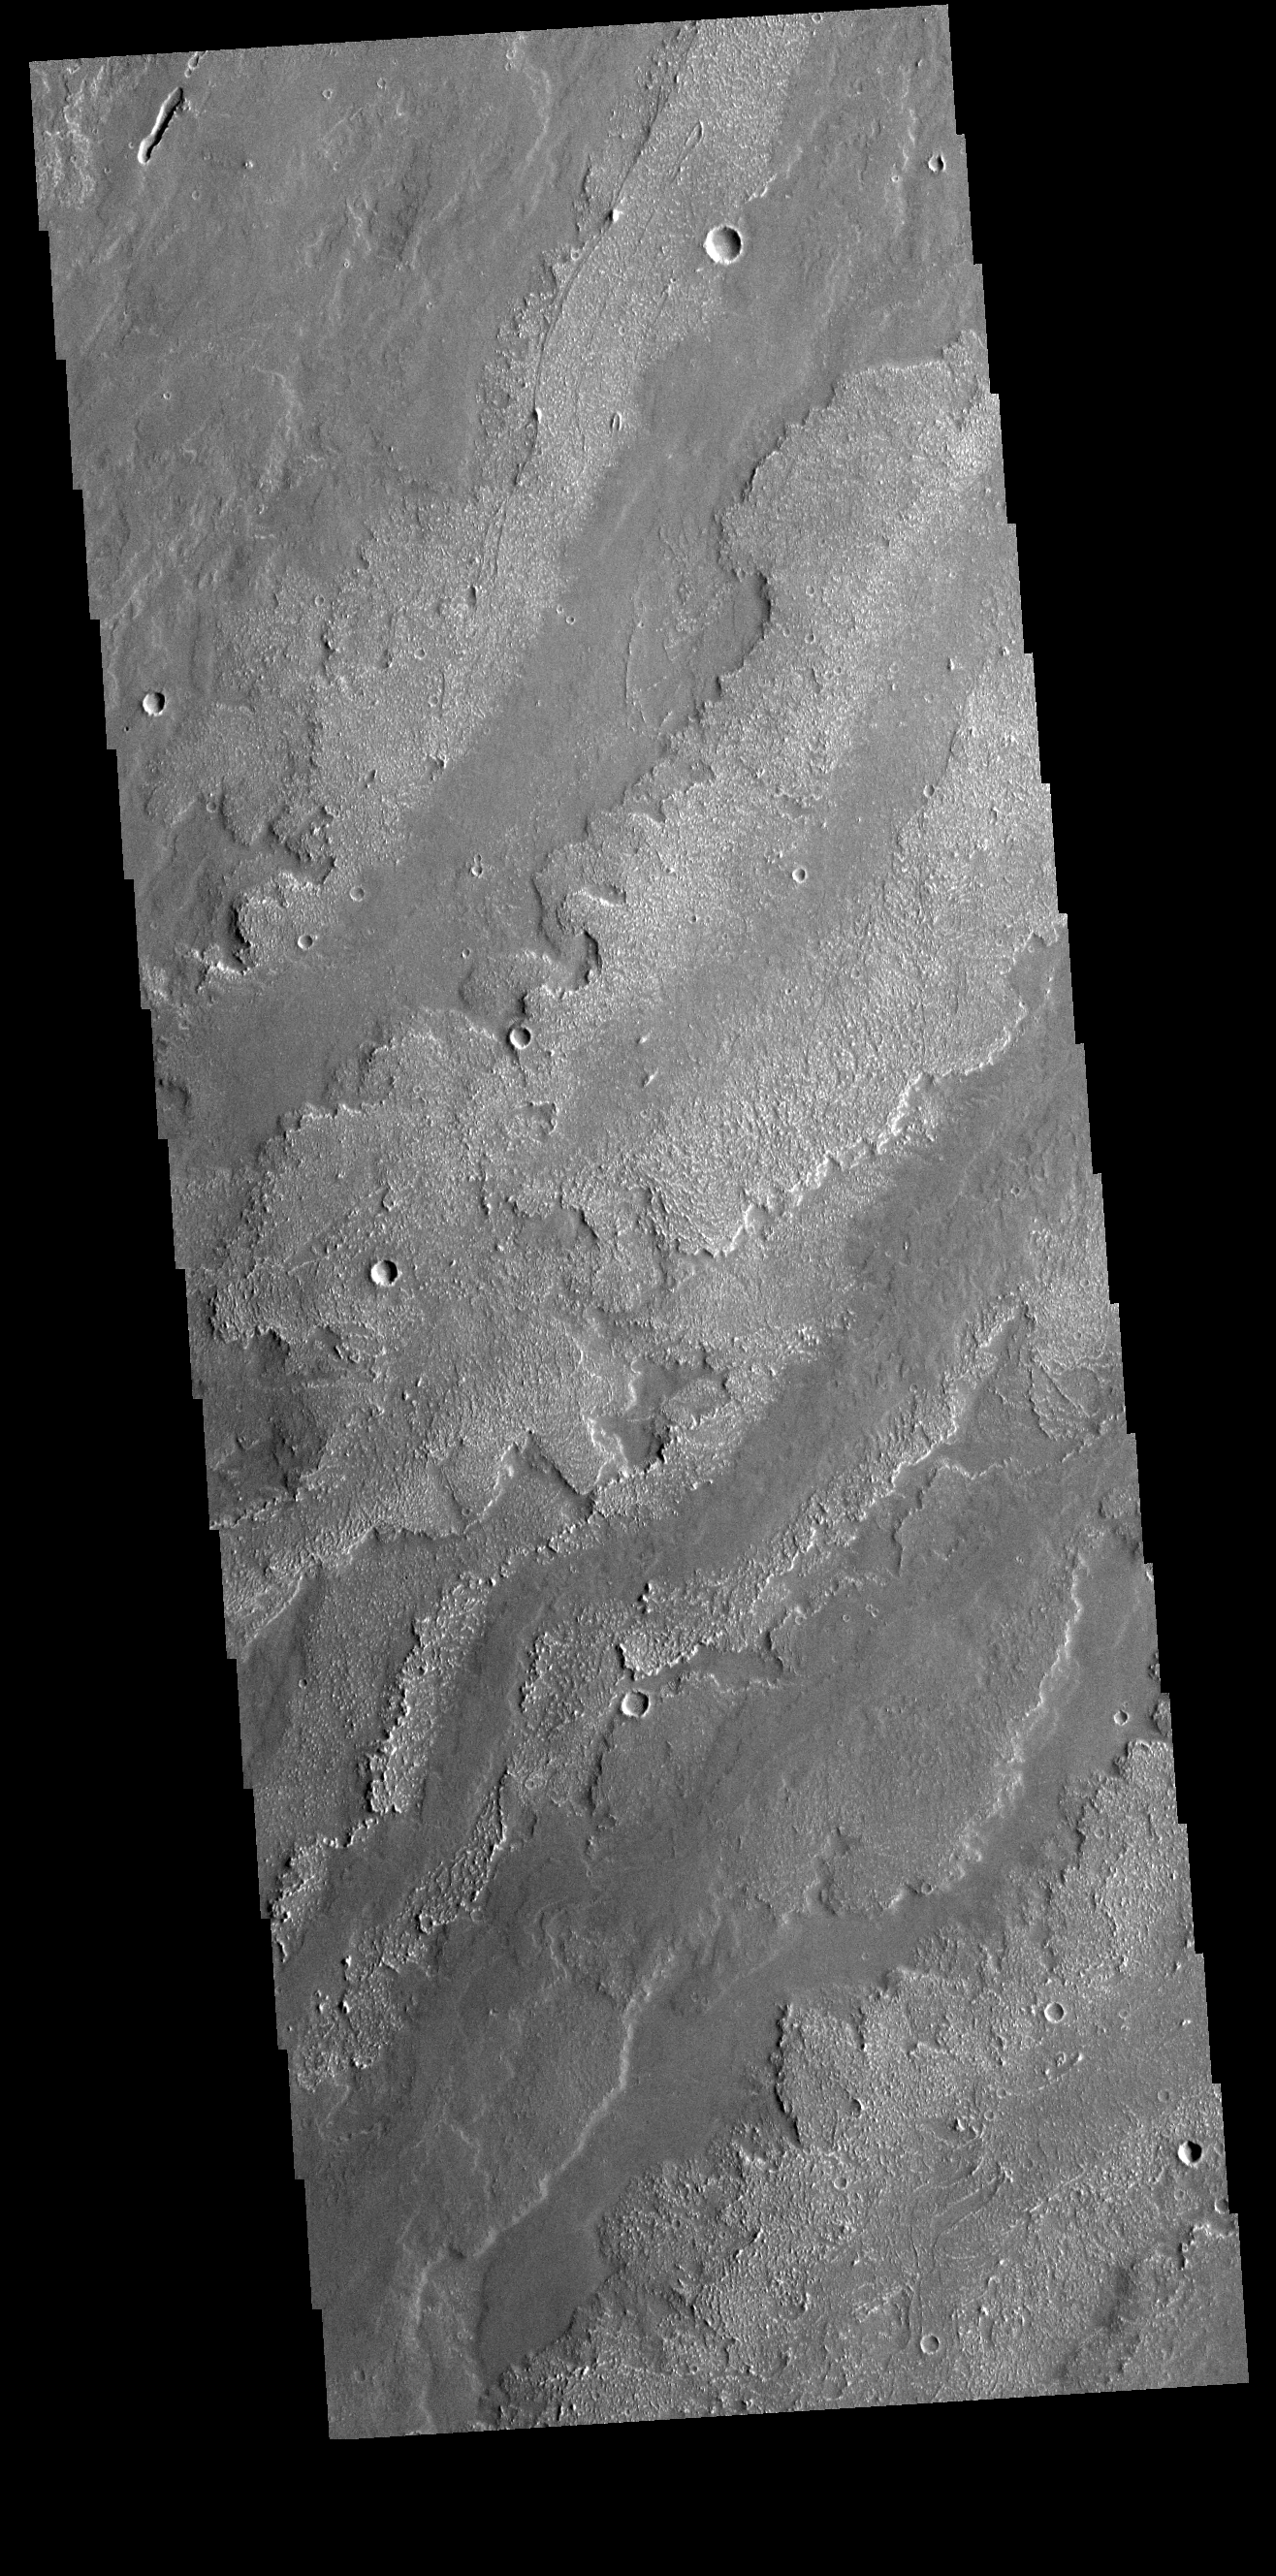

Daedalia Planum

Today’s VIS image shows a small portion of the immense lava flows that originated from Arsia Mons. Arsia Mons is the southernmost of the three large aligned volcanoes in the Tharsis region. The different surface textures are created by differences in the lava viscosity and cooling rates. The lobate margins of each flow can be traced back to the start of each flow — or to the point where they are covered by younger flows. Flows in Daedalia Planum can be as long as 180 km.

Credit: NASA/JPL-Caltech/ASU